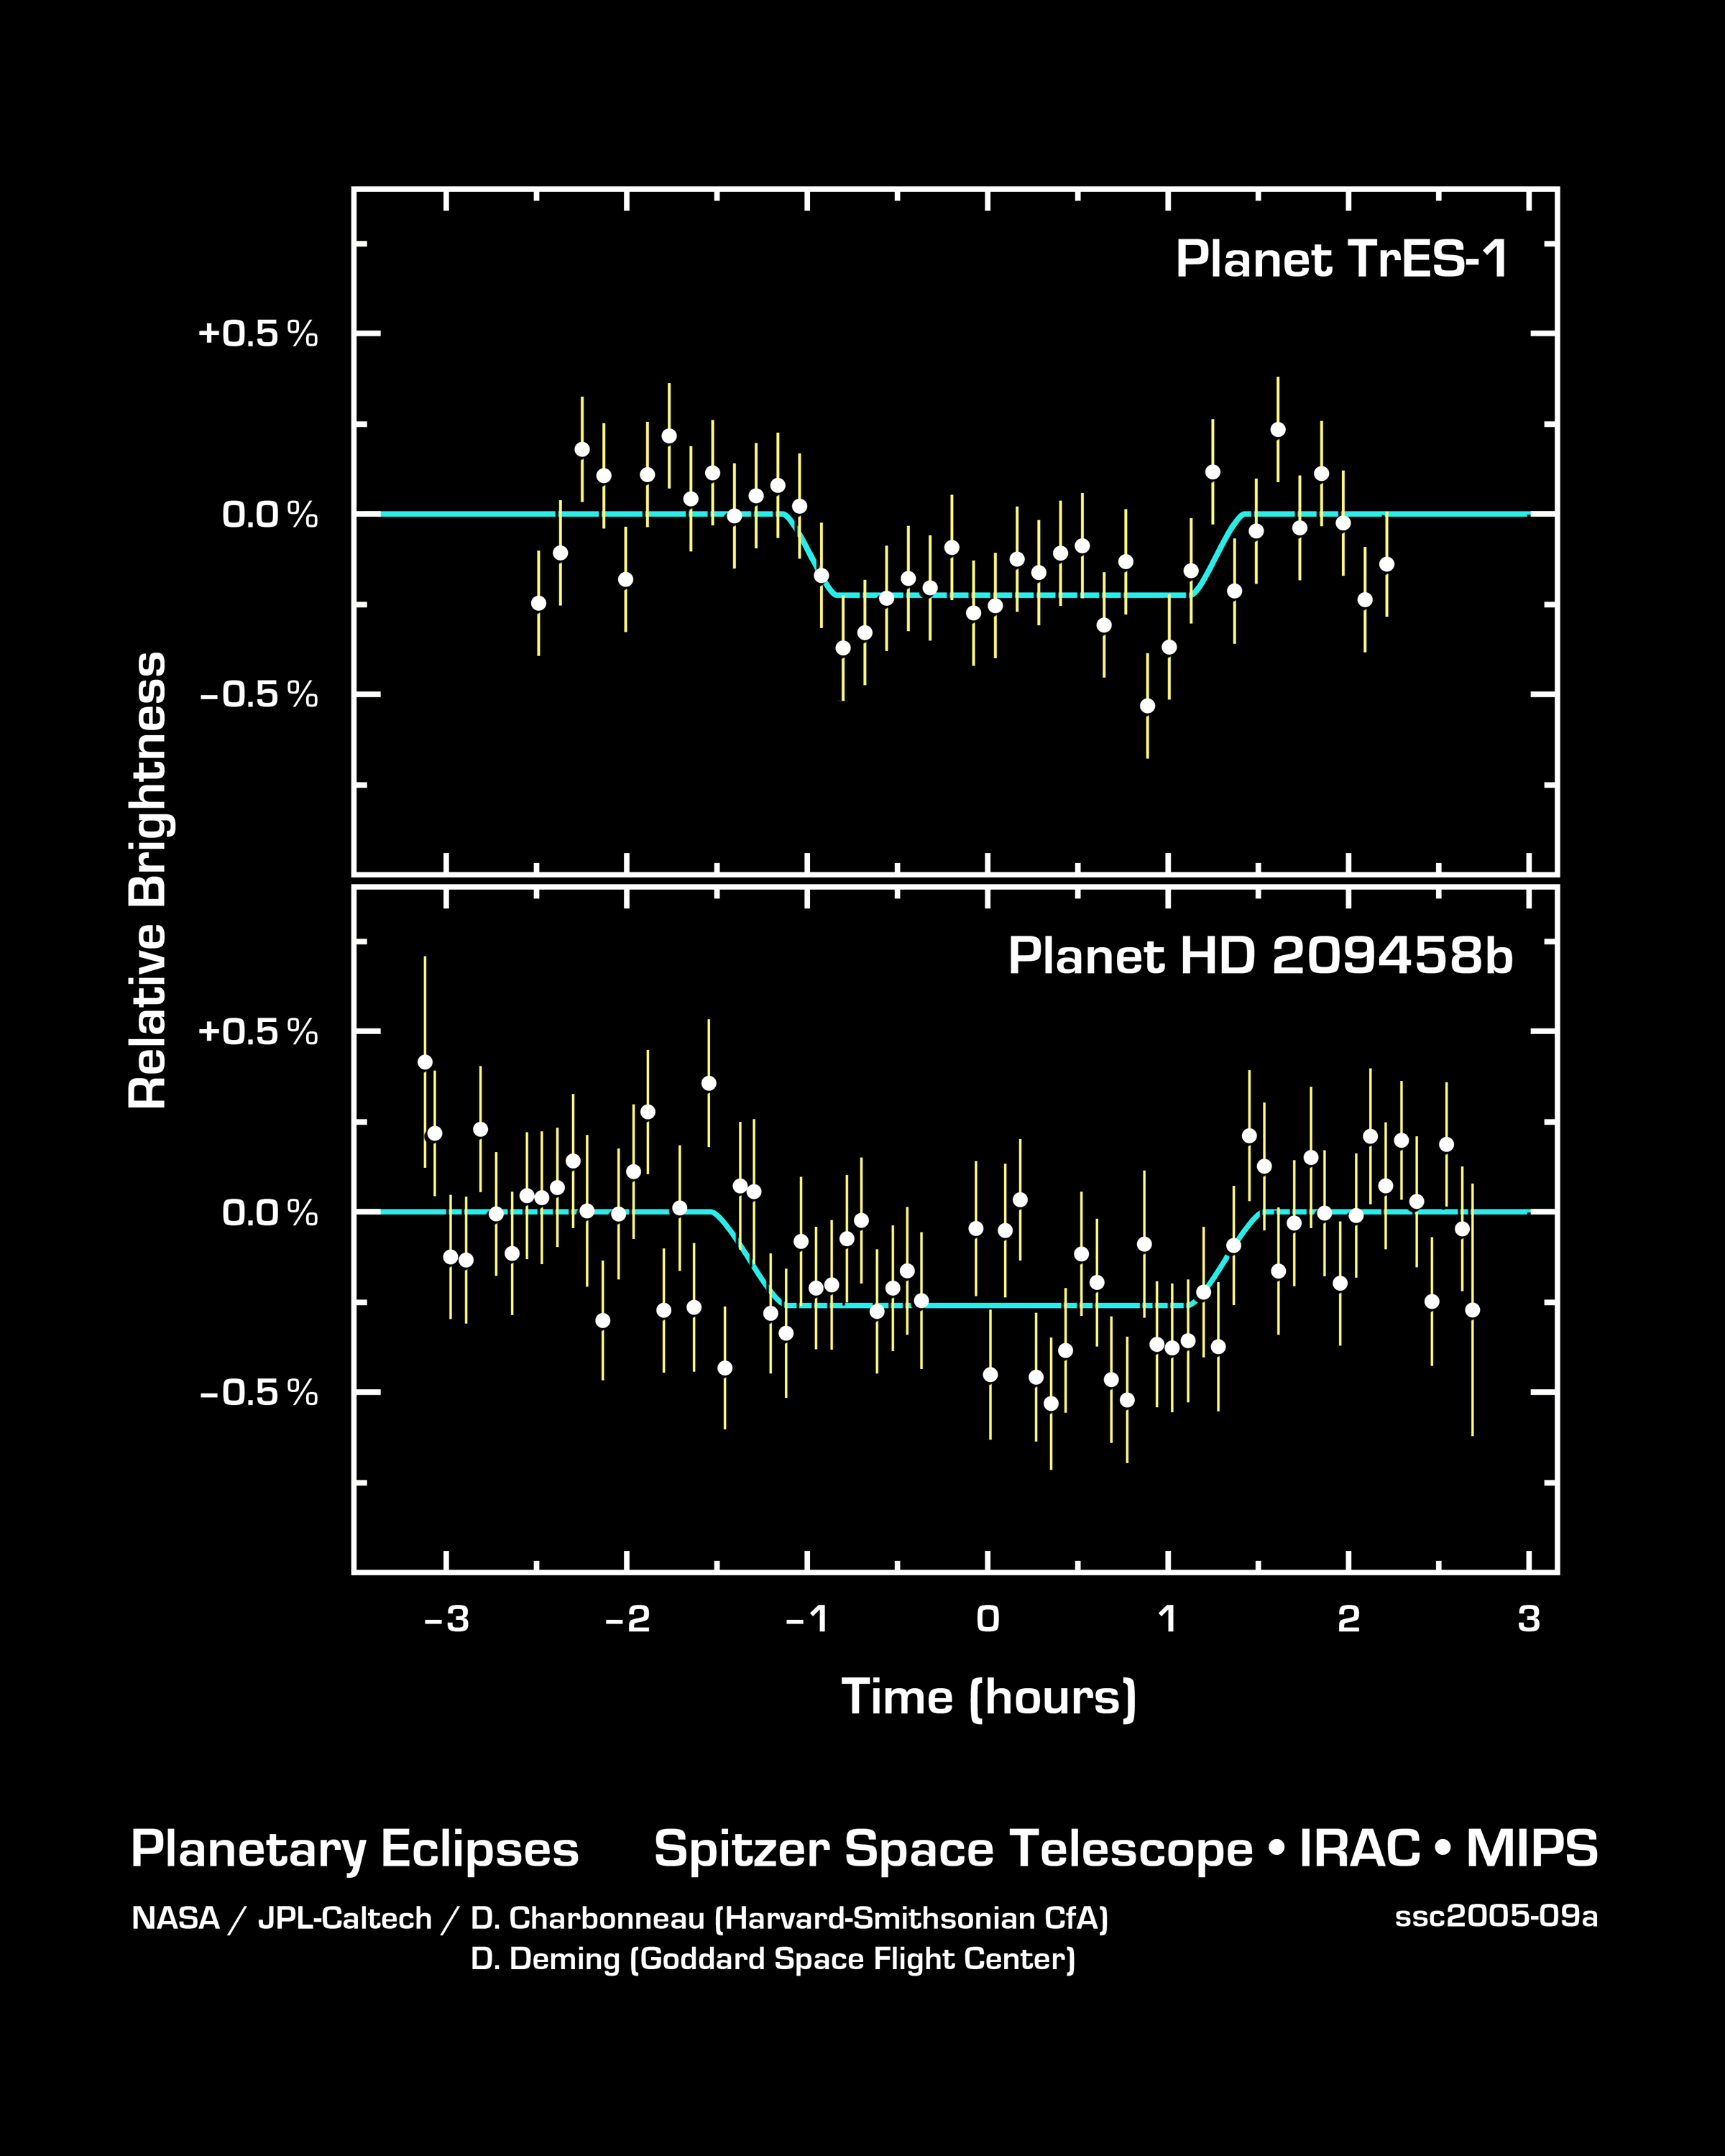

The Language of Planetary Light

This graph of data from NASA's Spitzer Space telescope shows changes in the infrared light output of two star-planet systems (one above, one below) located hundreds of light-years away. The data were taken while the planets, called HD 209458b and TrES-1, disappeared behind their stars in what is called a "secondary eclipse." The dip seen in the center of each graph represents the time when the planets were eclipsed, and tells astronomers exactly how much light they emit.

Why a secondary eclipse? When a planet transits, or passes in front of, its star, it partially blocks the light of the star. When the planet swings around behind the star, the star completely blocks its light. This drop in total light can be measured to determine the amount of light coming from just the planet.

Why infrared? In visible light, the glare of a star overwhelms its planetary companion and the little light the planet reflects. In infrared, a star shines less brightly, and its planet gives off its own internal light, or heat radiation, making the planet easier to detect.

By observing these secondary eclipses at different infrared wavelengths, astronomers can obtain the planet's temperature, and, in the future, they may be able to pick out chemicals sprinkled throughout a planet's atmosphere. The technique also reveals whether a planet's orbit is elongated or circular.

This strategy will not work for all known extrasolar planets. It is ideally suited to study those Jupiter-sized planets previously discovered to cross, or transit, between us and the Sun-like stars they orbit, out to distances of 500 light-years. NASA's Spitzer Space Telescope was the first to successfully employ this technique.

The data of HD 209458b were taken by Spitzer's multiband imaging photometer using the 24-micron array. The data of TrES-1 were taken by Spitzer's infrared array camera using the 8-micron array.

Credit: NASA/JPL-Caltech/D. Charbonneau (Harvard-Smithsonian CfA) and D. Deming (Goddard Space Flight Center)